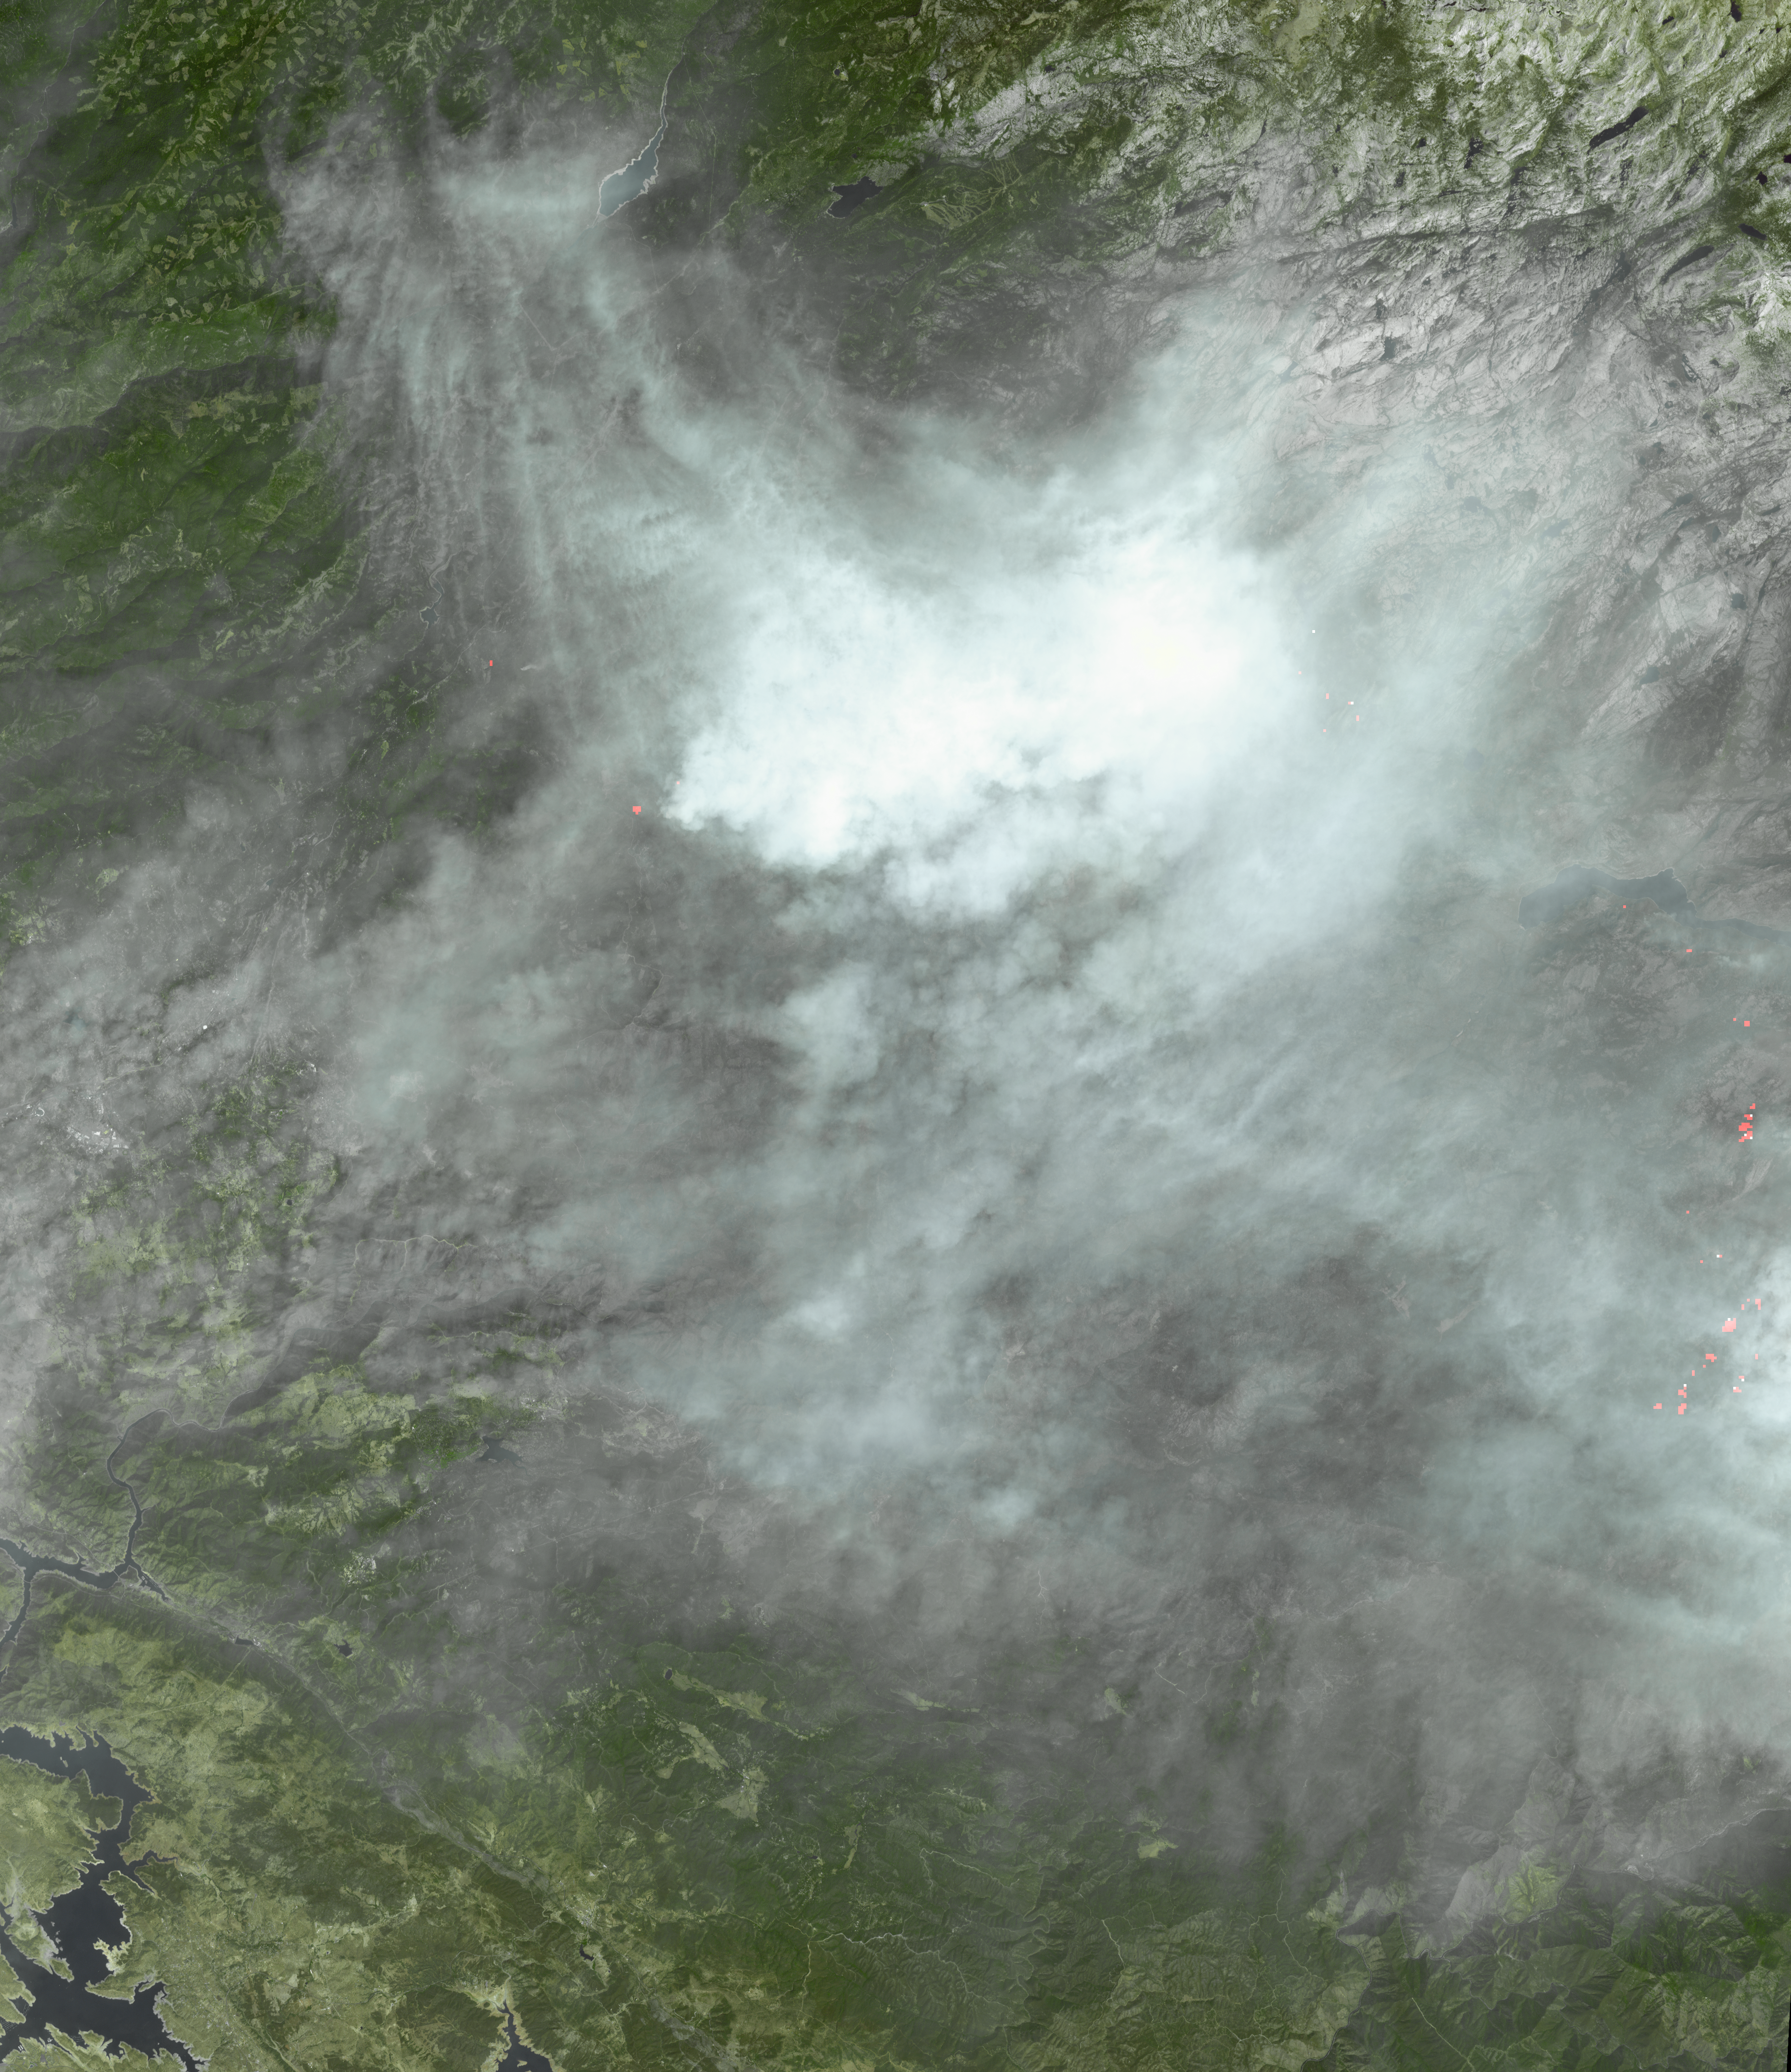

NASA Spacecraft Captures New Image of Third-Largest Wildfire in California History

By Sept. 8, 2013 when this image from the Advanced Spaceborne Thermal Emission and Reflection Radiometer (ASTER) instrument on NASA’s Terra spacecraft was acquired, the Rim Fire in and around Yosemite National Park in California was 80 percent contained. The wildfire started three weeks ago and has grown to cover more than 250,000 acres, destroying 11 homes and numerous outbuildings. It is now the third largest in California history, and more than 3,100 personnel are still battling the blaze (according to the Los Angeles Times). On the eastern side of the image, actively burning areas are depicted in red as evidenced by the thermal infrared bands. The image covers an area of 37 by 41 miles (60 by 67 kilometers), and is centered near 38 degrees north latitude, 120 degrees west longitude.

With its 14 spectral bands from the visible to the thermal infrared wavelength region and its high spatial resolution of 15 to 90 meters (about 50 to 300 feet), ASTER images Earth to map and monitor the changing surface of our planet. ASTER is one of five Earth-observing instruments launched Dec. 18, 1999, on Terra. The instrument was built by Japan’s Ministry of Economy, Trade and Industry. A joint U.S./Japan science team is responsible for validation and calibration of the instrument and data products.

The broad spectral coverage and high spectral resolution of ASTER provides scientists in numerous disciplines with critical information for surface mapping and monitoring of dynamic conditions and temporal change. Example applications are: monitoring glacial advances and retreats; monitoring potentially active volcanoes; identifying crop stress; determining cloud morphology and physical properties; wetlands evaluation; thermal pollution monitoring; coral reef degradation; surface temperature mapping of soils and geology; and measuring surface heat balance.

The U.S. science team is located at NASA’s Jet Propulsion Laboratory, Pasadena, Calif. The Terra mission is part of NASA’s Science Mission Directorate, Washington, D.C.

Credit: NASA/GSFC/METI/ERSDAC/JAROS, and U.S./Japan ASTER Science Team